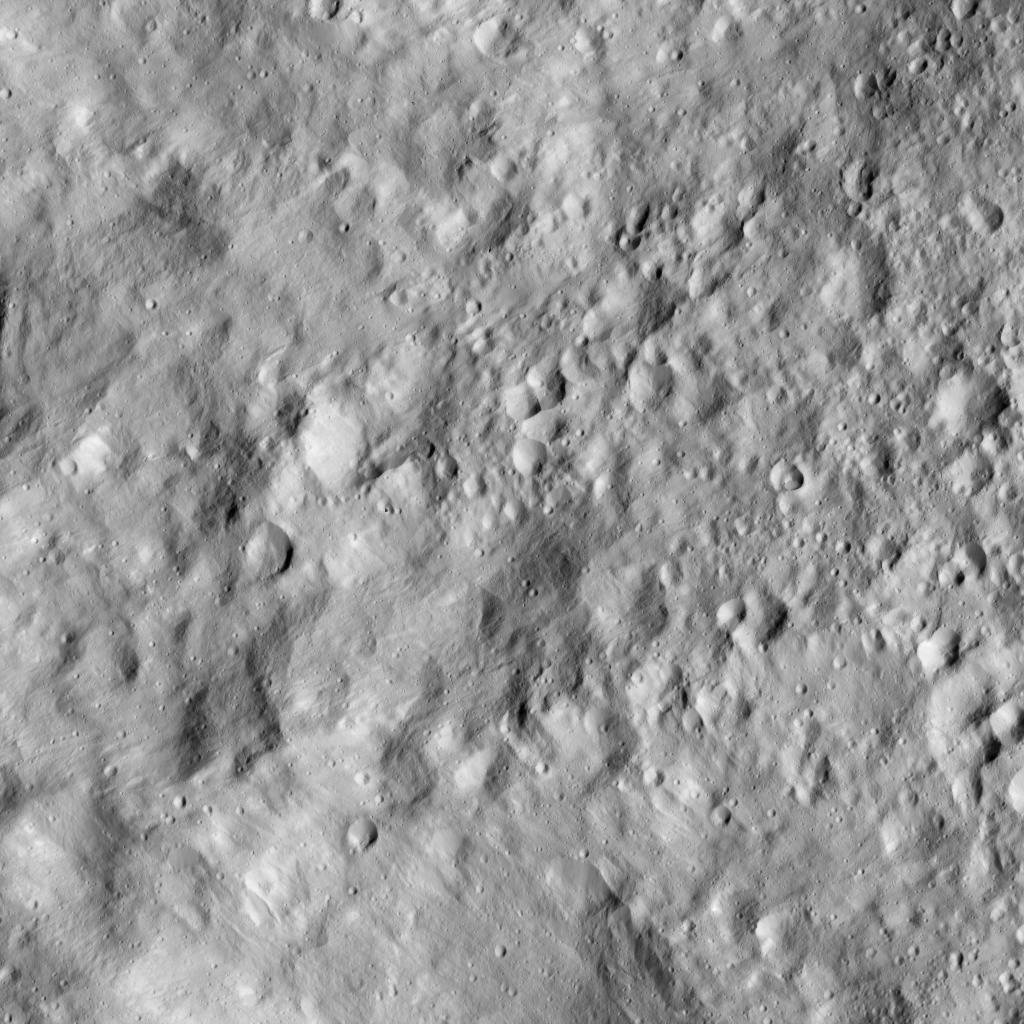

Dawn LAMO Image 202

This image from NASA’s Dawn spacecraft shows terrain on Ceres covered by ejecta from a nearby impact, which has smoothed the appearance of older features. The image is centered at 21 degrees north latitude, 253 degrees east longitude.

Dawn took this image on June 12, 2016, from its low-altitude mapping orbit, at a distance of about 240 miles (385 kilometers) above the surface. The image resolution is 120 feet (35 meters) per pixel.

Dawn’s mission is managed by JPL for NASA’s Science Mission Directorate in Washington. Dawn is a project of the directorate’s Discovery Program, managed by NASA’s Marshall Space Flight Center in Huntsville, Alabama. UCLA is responsible for overall Dawn mission science. Orbital ATK, Inc., in Dulles, Virginia, designed and built the spacecraft. The German Aerospace Center, the Max Planck Institute for Solar System Research, the Italian Space Agency and the Italian National Astrophysical Institute are international partners on the mission team.

Credit: NASA/JPL-Caltech/UCLA/MPS/DLR/IDA